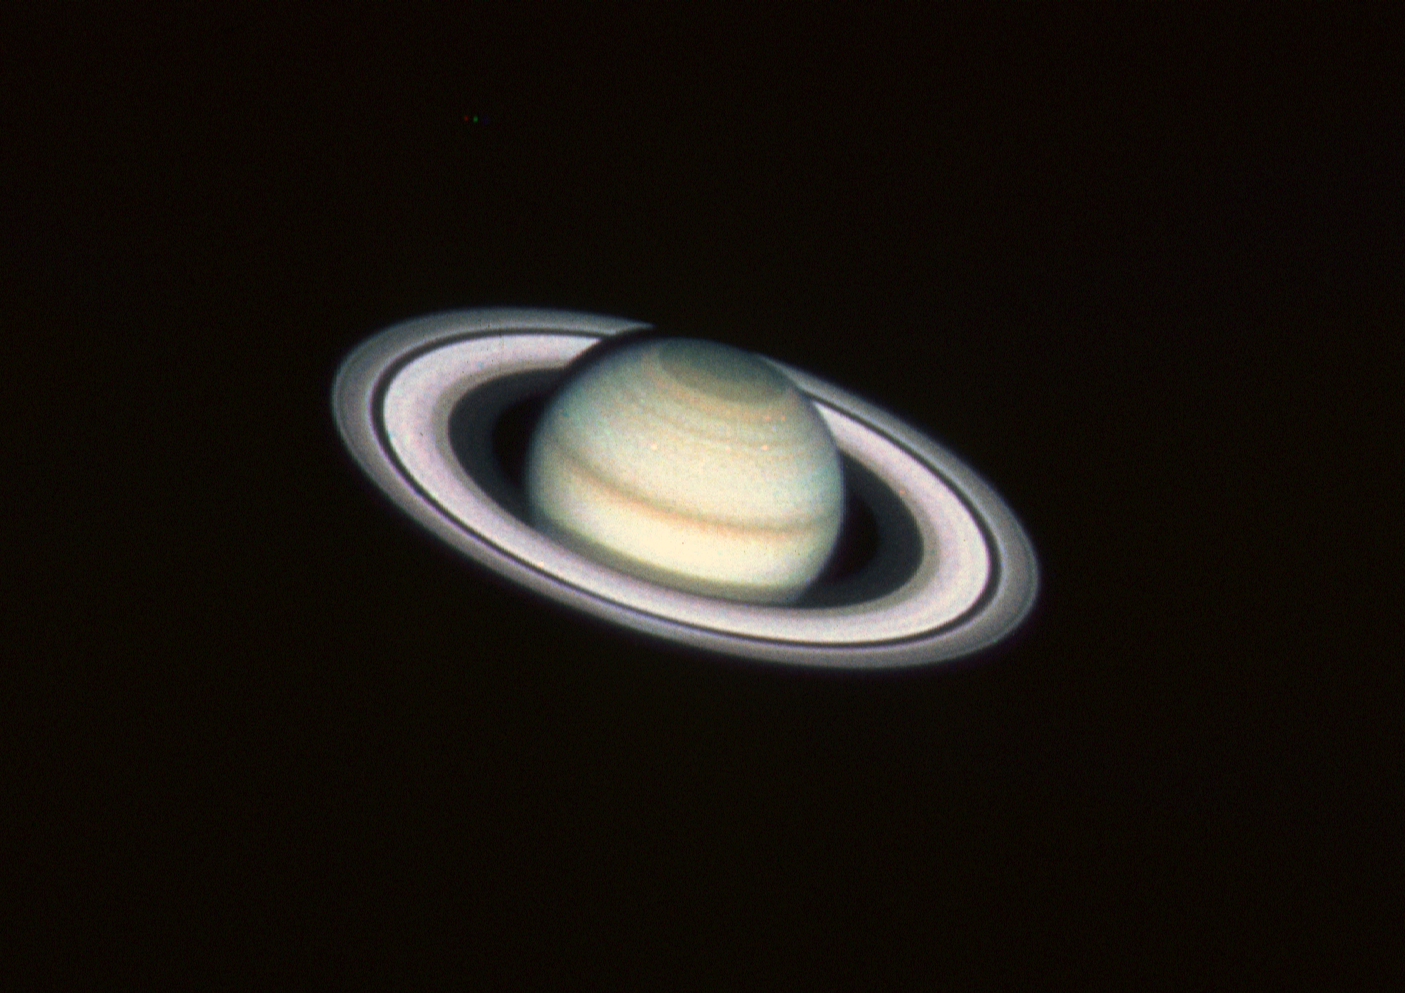

Saturn

This color image of Saturn was taken with the HST's Wide Field and Planetary Camera (WF/PC) in the wide field mode at 8:25 A.M. EDT, August 26, 1990, when the planet was at a distance of 1.39 billion kilometers (860 million miles) from Earth.

The color in the image is reconstructed by combining three different pictures, taken in blue, green and red light (4390, 5470 and 7180 angstroms).

Image reconstruction techniques have been applied to yield greater spatial detail in the planet's ring system and cloud belts than can be achieved with ground-based telescopes. Image resolution is 670 kilometers (419 miles) per picture element (pixel). Saturn appears much as one would see it if it were only twice as far away as the Moon.

A special mathematical technique, developed in 1974 by Dr. L.B. Lucy (European Southern Observatory), largely corrects the effects of HST's imperfect optics. This is possible because the WF/PC's orignal pictures are of high quality with little extraneous noise.

Because Saturn's north pole is presently tilted toward Earth (24 degrees) the HST image reveals unprecedented detail in atmospheric features at the northern polar hood, a region not extensively imaged by the Voyager space probes.

The classic features of Saturn's vast ring system are also clearly seen from outer to inner edge: the bright A and B rings, divided by the Cassini division, and the extremely faint inner C or crepe ring. The Encke division, a dark gap near the outer edge of the A ring, has never before been photographed from Earth.

Credit: NASA, ESA, and STScI